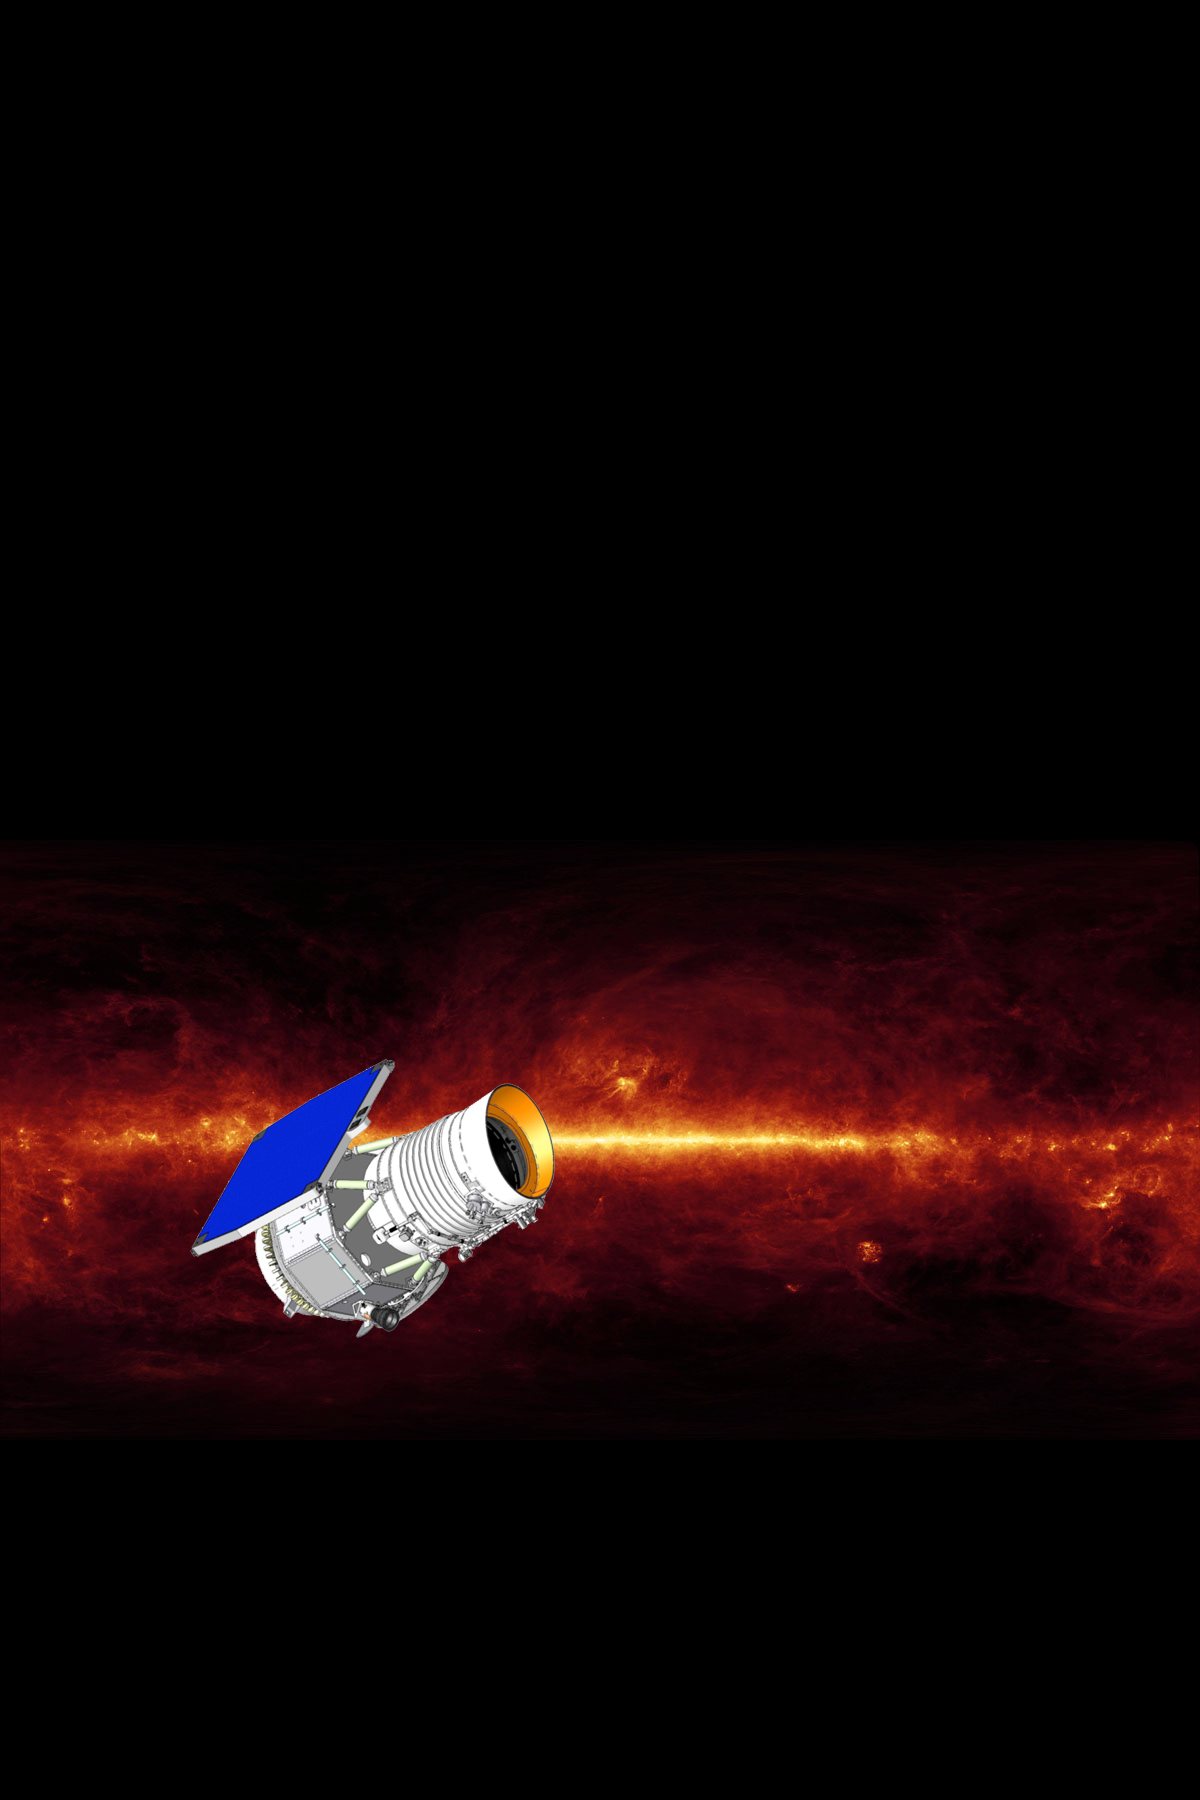

Wide-field Infrared Survey Explorer (Artist’s Concept)

The Wide-field Infrared Survey Explorer mission will survey the entire sky in a portion of the electromagnetic spectrum called the mid-infrared with far greater sensitivity than any previous mission or program ever has. The survey will consist of over a million images, from which hundreds of millions of astronomical objects will be catalogued, providing a vast storehouse of knowledge about the solar system, the Milky Way, and the universe.

JPL manages the Wide-field Infrared Survey Explorer for NASA’s Science Mission Directorate. The mission’s principal investigator, Edward Wright, is at UCLA. The mission was competitively selected under NASA’s Explorers Program managed by the Goddard Space Flight Center, Greenbelt, Md. The science instrument was built by the Space Dynamics Laboratory, Logan, Utah, and the spacecraft was built by Ball Aerospace & Technologies Corp., Boulder, Colo. Science operations and data processing will take place at the Infrared Processing and Analysis Center at the California Institute of Technology, also in Pasadena. Caltech manages JPL for NASA.

Credit: NASA/JPL